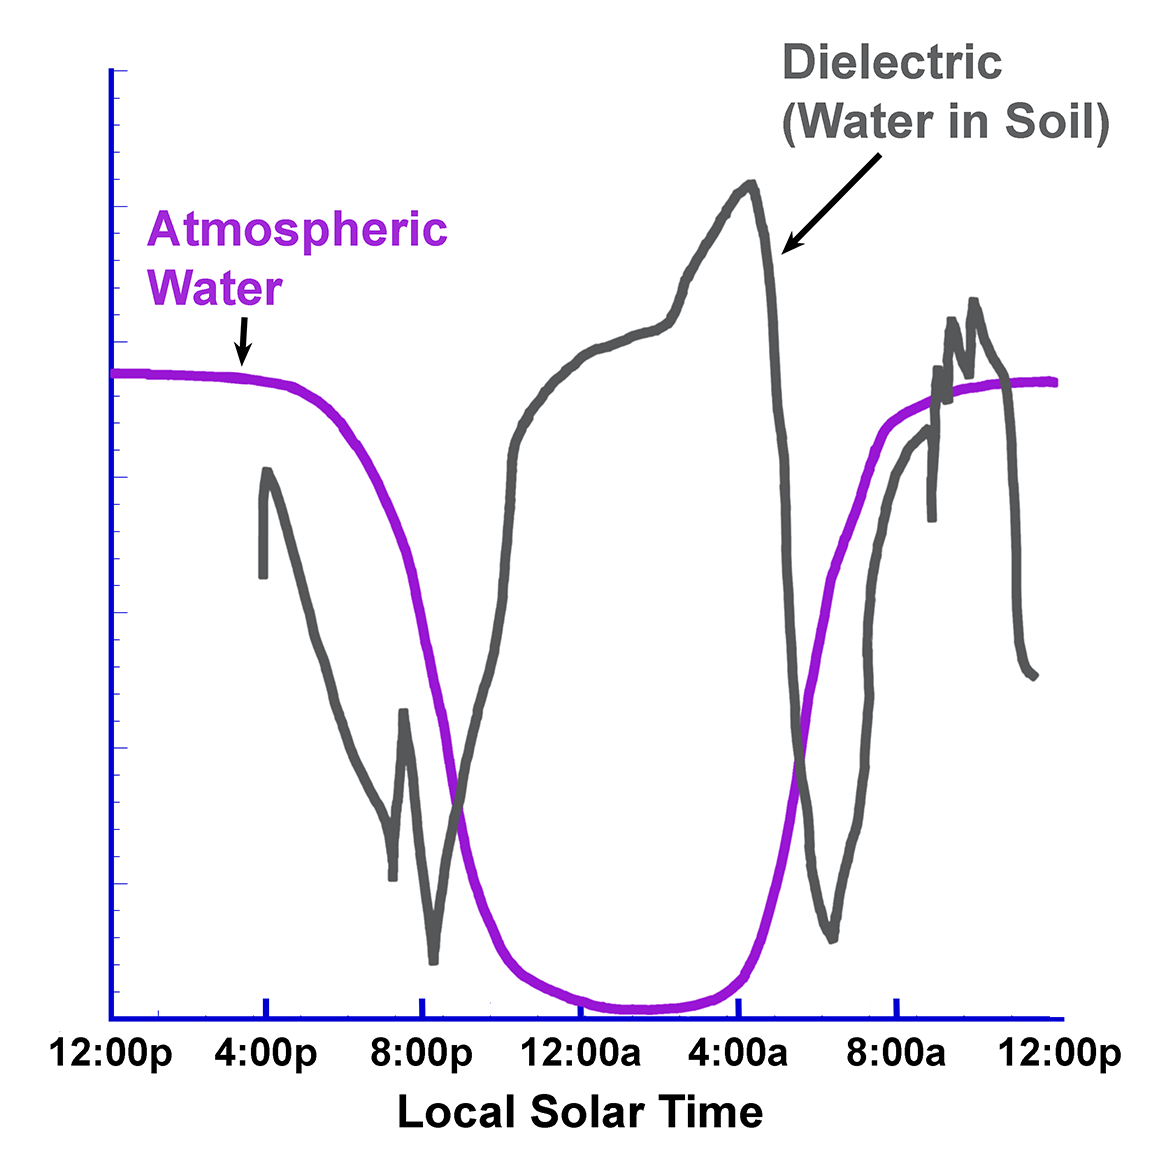

Overnight Changes Recorded by Phoenix Conductivity Probe

This graph presents simplified data from overnight measurements by the Thermal and Electrical Conductivity Probe on NASA’s Phoenix Mars Lander from noon of the mission’s 70th Martian day, or sol, to noon the following sol (Aug. 5 to Aug. 6, 2008).

The graph shows that water disappeared from the atmosphere overnight, at the same time that electrical measurements detected changes consistent with addition of water to the soil.

Water in soil appears to increase overnight, when water in the atmosphere disappears.

The Phoenix Mission is led by the University of Arizona, Tucson, on behalf of NASA. Project management of the mission is by NASA’s Jet Propulsion Laboratory, Pasadena, Calif. Spacecraft development is by Lockheed Martin Space Systems, Denver.

Photojournal Note: As planned, the Phoenix lander, which landed May 25, 2008 23:53 UTC, ended communications in November 2008, about six months after landing, when its solar panels ceased operating in the dark Martian winter.

Credit: NASA/JPL/University of Arizona